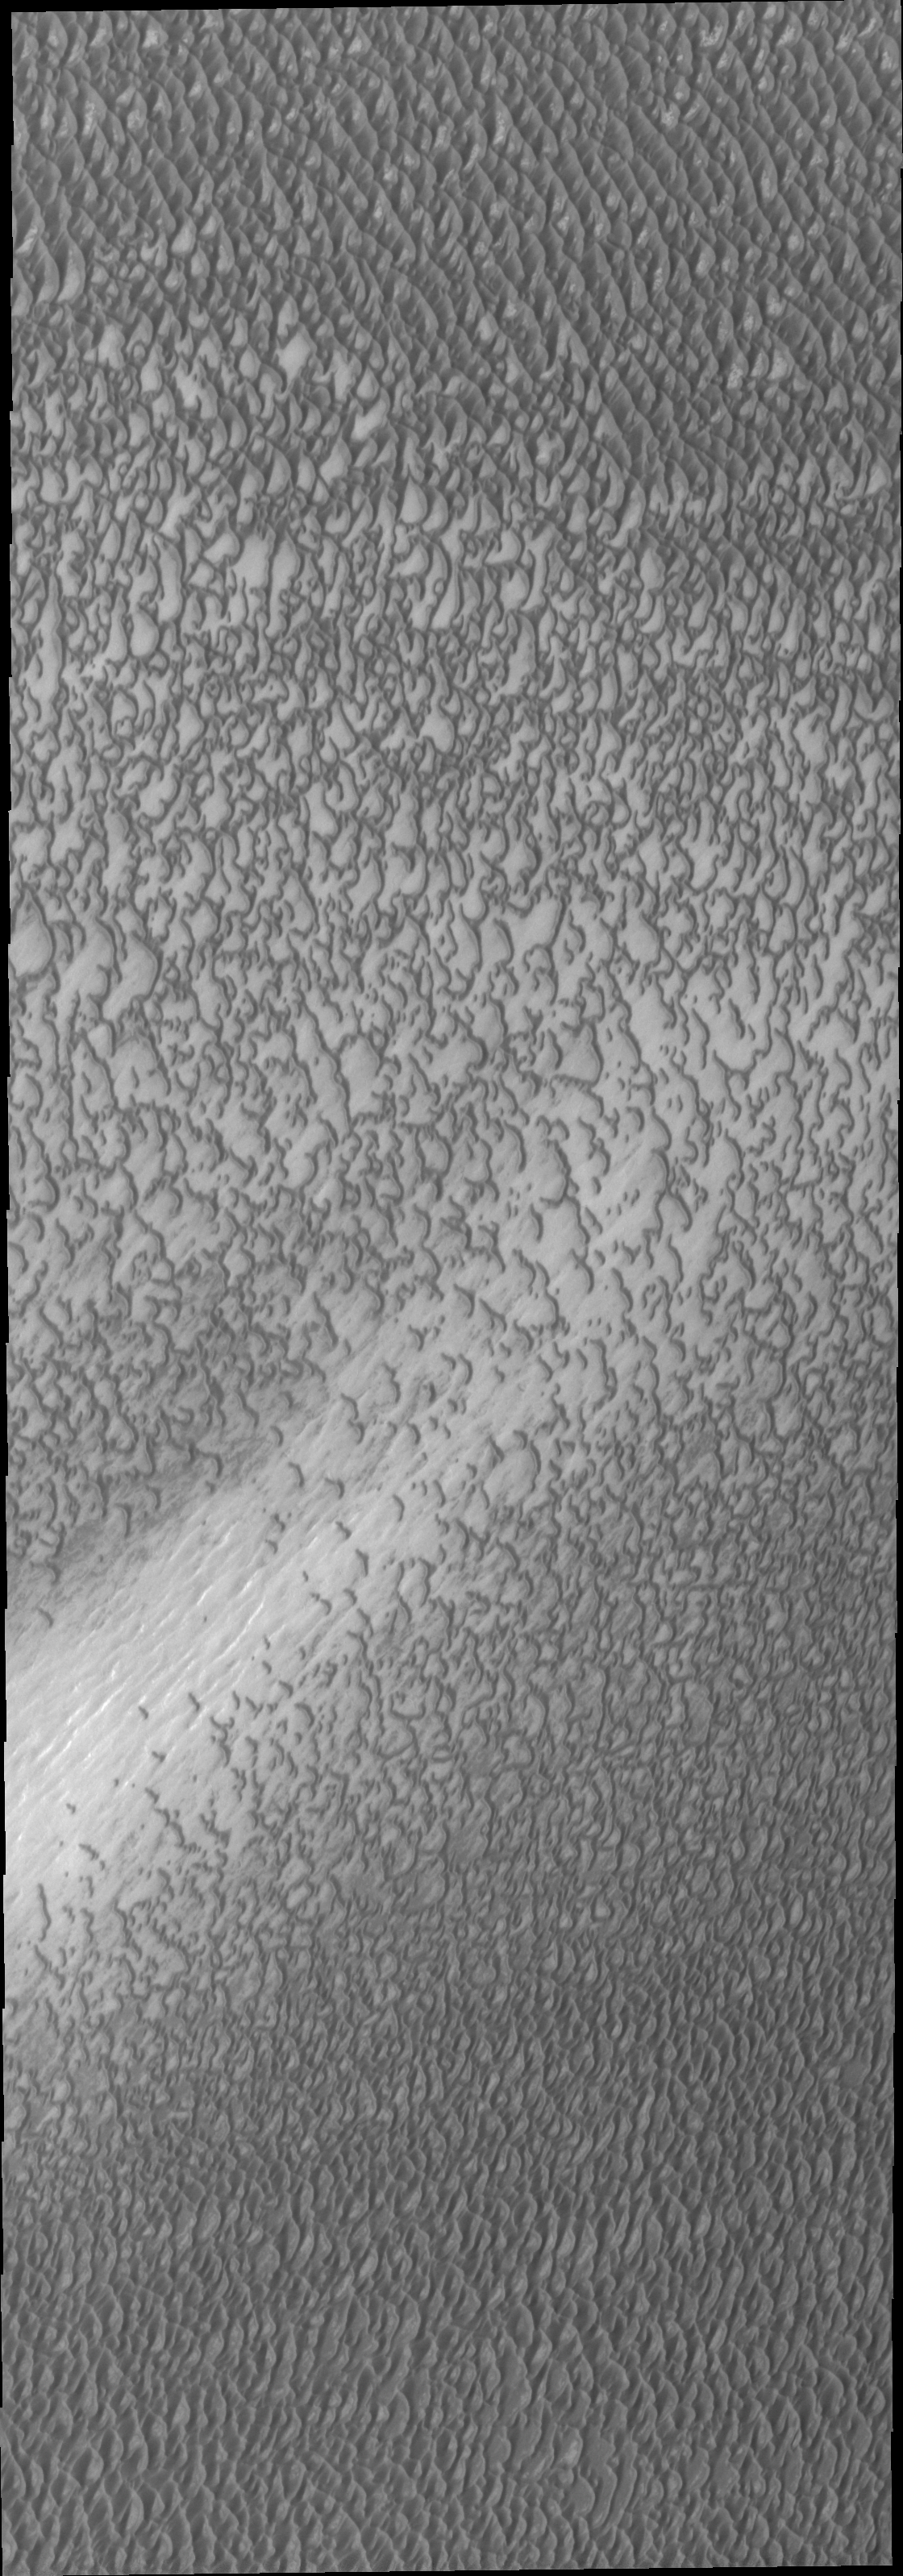

Investigating Mars: Olympia Undae

This VIS image highlights the dune form/dune density aspects of Olypmia Undae. In the center there is a brighter, diagonal region of few dunes. These dunes are the arc or crescent shape of barchan dunes. As more sand becomes available the barchan dunes begin to merge into transverse dunes. The region of dunes surrounding the bright swath still have the underlying surface visible, and the transverse dunes have a lace-like layout. In the regions with a significant abundance of sand have developed the tightly packed transverse dunes with the wave-like distribution.

Olympia Undae is a vast dune field in the north polar region of Mars. It consists of a broad sand sea or erg that partly rings the north polar cap from about 120° to 240°E longitude and 78° to 83°N latitude. The dune field covers an area of approximately 470,000 km2 (bigger than California, smaller than Texas). Olympia Undae is the largest continuous dune field on Mars. Olympia Undae is not the only dune field near the north polar cap, several other smaller fields exist in the same latitude, but in other ranges of longitude, e.g. Abolos and Siton Undae. Barchan and transverse dune forms are the most common. In regions with limited available sand individual barchan dunes will form, the surface beneath and between the dunes is visible. In regions with large sand supplies, the sand sheet covers the underlying surface, and dune forms are found modifying the surface of the sand sheet. In this case transverse dunes are more common. Barchan dunes “point” down wind, transverse dunes are more linear and form parallel to the wind direction. The “square” shaped transverse dunes in Olympia Undae are due to two prevailing wind directions. The density of dunes and the alignments of the dune crests varies with location, controlled by the amount of available sand and the predominant winds over time.

The Odyssey spacecraft has spent over 15 years in orbit around Mars, circling the planet more than 71,000 times. It holds the record for longest working spacecraft at Mars. THEMIS, the IR/VIS camera system, has collected data for the entire mission and provides images covering all seasons and lighting conditions. Over the years many features of interest have received repeated imaging, building up a suite of images covering the entire feature. From the deepest chasma to the tallest volcano, individual dunes inside craters and dune fields that encircle the north pole, channels carved by water and lava, and a variety of other feature, THEMIS has imaged them all. For the next several months the image of the day will focus on the Tharsis volcanoes, the various chasmata of Valles Marineris, and the major dunes fields. We hope you enjoy these images!

Credit: NASA/JPL-Caltech/ASU